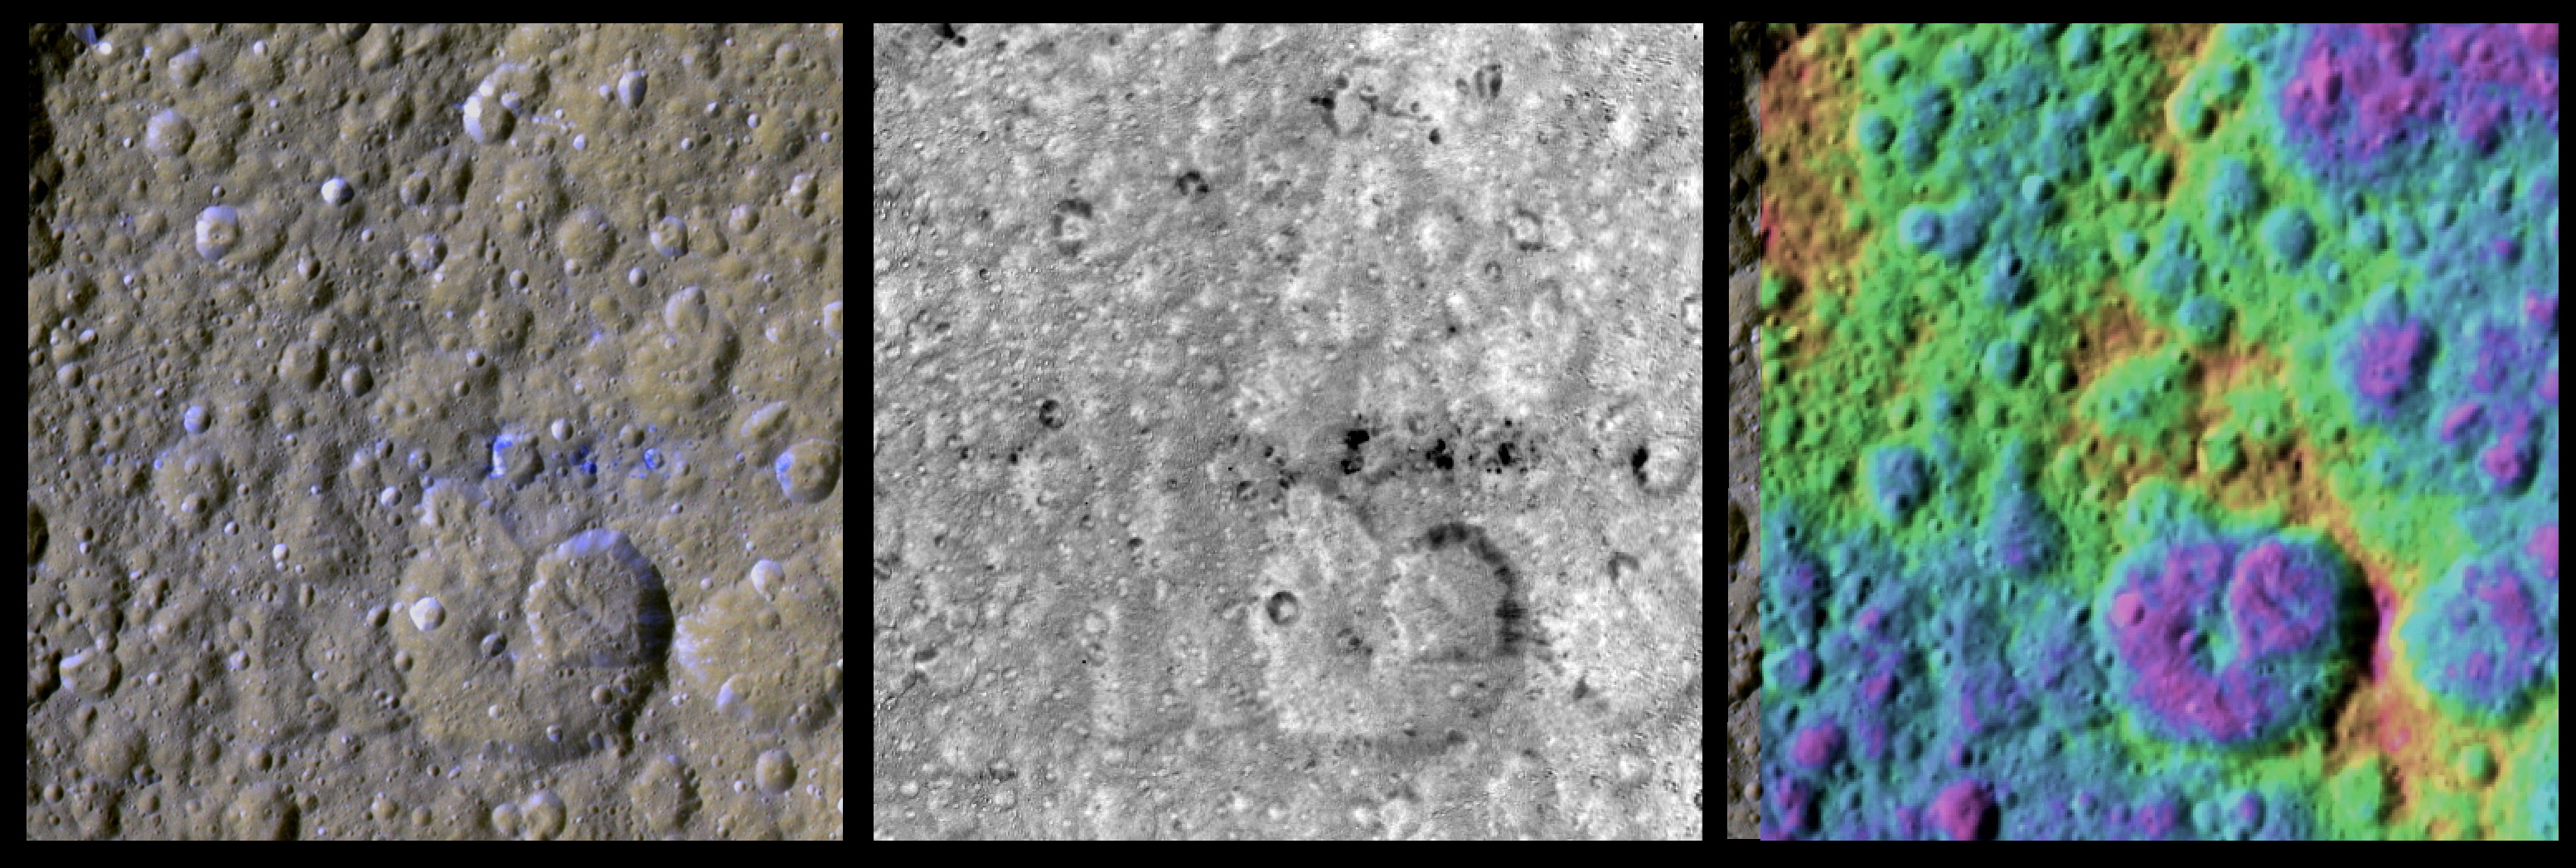

The Colorful Equator of Rhea

These three enhanced-color views of an equatorial region on Saturn’s moon Rhea were made from data obtained by NASA’s Cassini spacecraft. The colors have been enhanced to show colorful splotches and bands on the icy moon’s surface.

Rhea sports a chain of bluish splotches along the equator that appear where fresh, bluish ice has been exposed on older crater rims. Cassini imaging scientists recently reported that they did not see evidence in Cassini images of a ring around Rhea. However, scientists analyzing these enhanced-color views suggest the bluish material could have been exposed by the crash of orbiting material — perhaps a ring — to the surface of Rhea in the not too distant past.

These images were made by processing raw images obtained by Cassini’s imaging cameras in September 2007. Scientists analyzed frames shot through visible-light, ultraviolet and infrared filters. The processing enhanced our views of these moons beyond what could be seen by the human eye.

The image on the left shows a composite image made from data in the infrared, green and ultraviolet filters. The middle view shows an image made from data analyzing the ratio of infrared to ultraviolet wavelengths, indicating the relative blueness of the features. The image on the right shows a color-coded topography, where purple is 0 elevation and pink is 6 kilometers (4 miles).

In each of these images, the view is centered on 0 degrees north latitude and 163 degrees west longitude. The area shown covers approximately 16,900 square kilometers (6,500 square miles).

The Cassini-Huygens mission is a cooperative project of NASA, the European Space Agency and the Italian Space Agency. The Jet Propulsion Laboratory, a division of the California Institute of Technology in Pasadena, manages the mission for NASA’s Science Mission Directorate in Washington. The Cassini orbiter and its two onboard cameras were designed, developed and assembled at JPL. The imaging team is based at the Space Science Institute, Boulder, Colo.

Credit: NASA/JPL/SSI/LPI